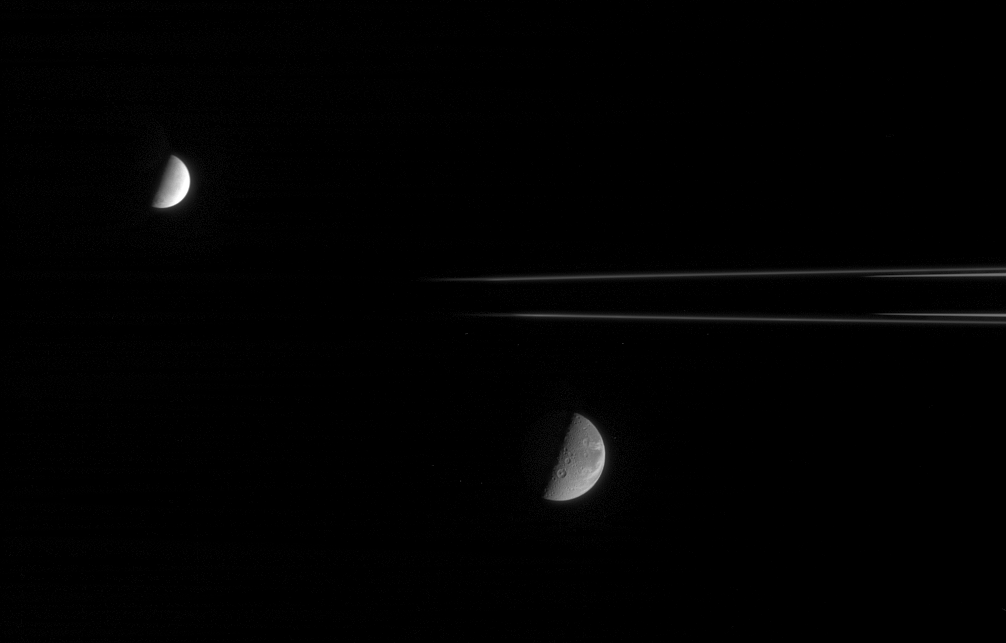

Dione and Enceladus

This fanciful view spies the Saturnian moons, Dione and Enceladus, from just beneath the ringplane. Enceladus (505 kilometers, or 314 miles across) is on the near side of the rings with respect to Cassini, and Dione (1,126 kilometers, or 700 miles across) is on the far side.

Saturn’s shadow stretches beyond the outermost reaches of the main rings, causing them to disappear at left.

The image was taken with the Cassini narrow-angle camera using spectral filters sensitive to polarized green light on Oct. 15, 2005 at a distance of approximately 2.1 million kilometers (1.3 million miles) from Dione and 1.5 million kilometers (900,000 miles) from Enceladus. The image scale is 12 kilometers (7 miles) per pixel on Dione and 9 kilometers (6 miles) per pixel on Enceladus.

The Cassini-Huygens mission is a cooperative project of NASA, the European Space Agency and the Italian Space Agency. The Jet Propulsion Laboratory, a division of the California Institute of Technology in Pasadena, manages the mission for NASA’s Science Mission Directorate, Washington, D.C. The Cassini orbiter and its two onboard cameras were designed, developed and assembled at JPL. The imaging operations center is based at the Space Science Institute in Boulder, Colo.

Credit: NASA/JPL/Space Science Institute